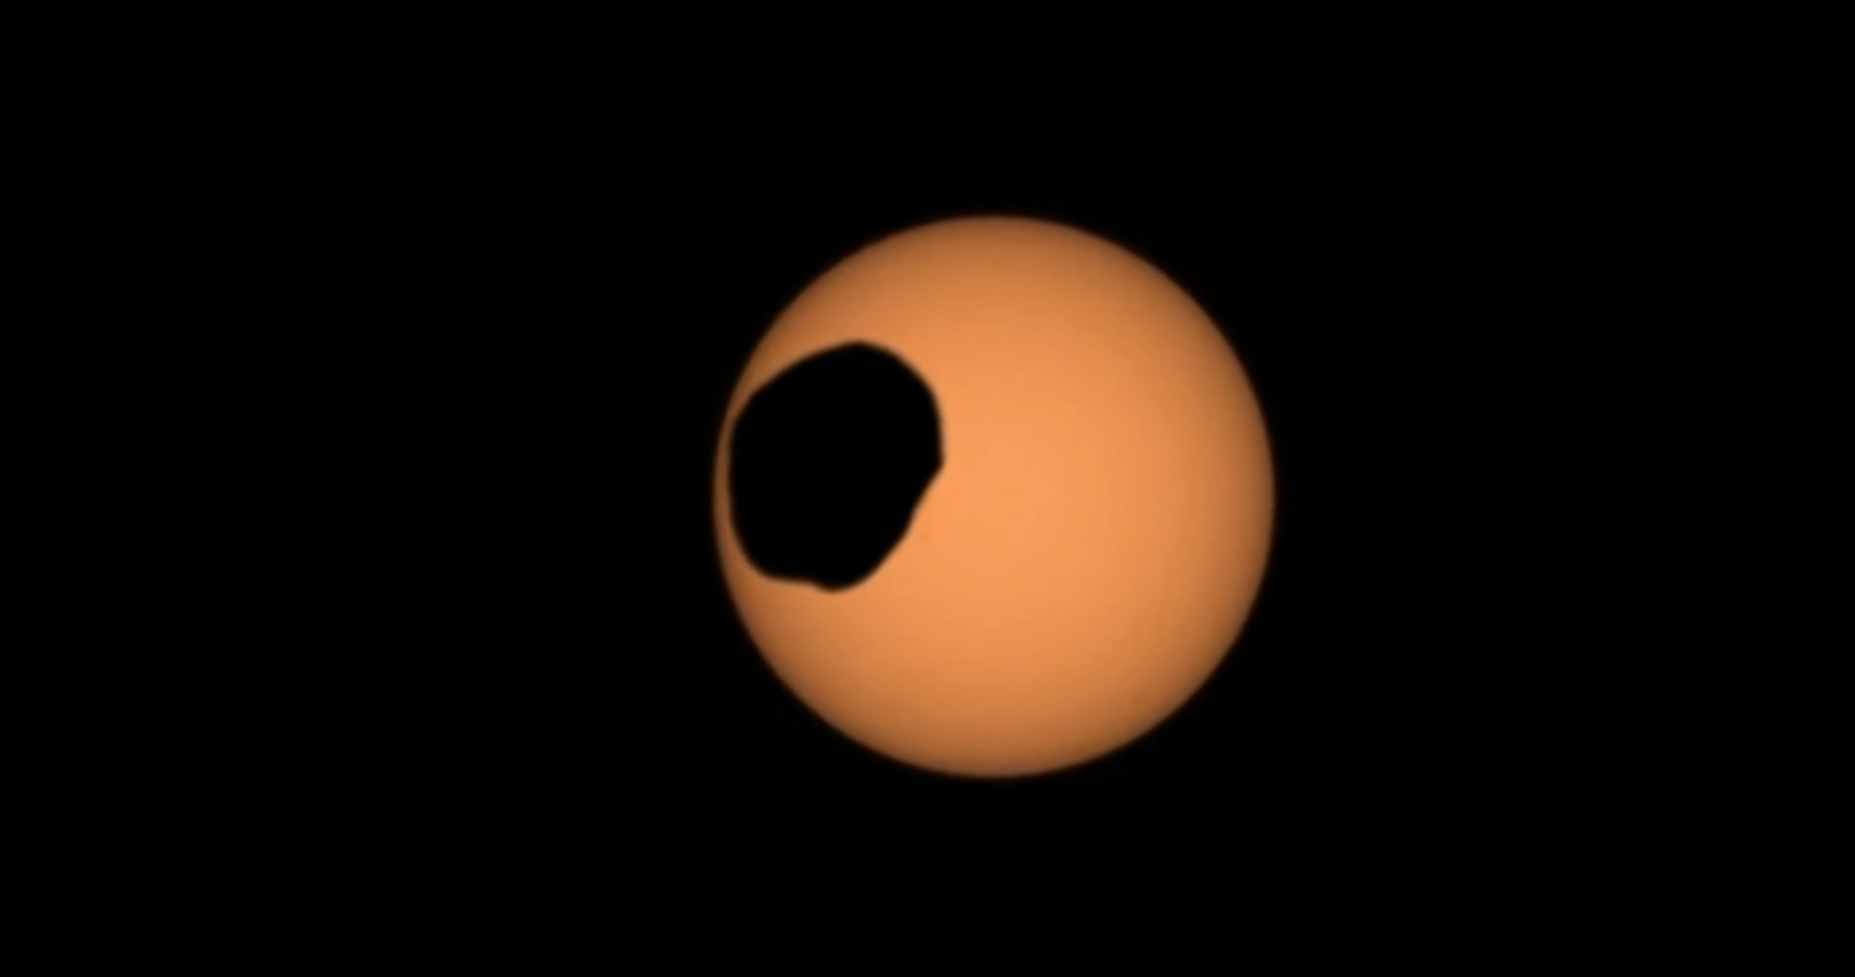

Perseverance Views a Transit of Phobos

NASA’s Perseverance Mars rover used its Mastcam-Z camera to capture the silhouette of Phobos, one of the two Martian moons, as it passed in front of the Sun on Feb. 8, 2024, the 1,056th Martian day, or sol, of the mission. This is one of several transits of Phobos that NASA’s Mars rovers have captured. By comparing the various recordings, scientists can refine their understanding of the potato-shaped moon’s orbit, learning how it’s changing. Eons from now, Phobos’ orbit is expected to eventually send the moon toward the Red Planet’s surface.

The video shows the transit as it happened in real time.

Arizona State University leads the operations of the Mastcam-Z instrument, working in collaboration with Malin Space Science Systems in San Diego, on the design, fabrication, testing, and operation of the cameras, and in collaboration with the Niels Bohr Institute of the University of Copenhagen on the design, fabrication, and testing of the calibration targets.

A key objective for Perseverance’s mission on Mars is astrobiology, including the search for signs of ancient microbial life. The rover will characterize the planet’s geology and past climate, pave the way for human exploration of the Red Planet, and be the first mission to collect and cache Martian rock and regolith (broken rock and dust).

Subsequent NASA missions, in cooperation with ESA (European Space Agency), would send spacecraft to Mars to collect these sealed samples from the surface and return them to Earth for in-depth analysis.

The Mars 2020 Perseverance mission is part of NASA’s Moon to Mars exploration approach, which includes Artemis missions to the Moon that will help prepare for human exploration of the Red Planet.

NASA’s Jet Propulsion Laboratory, which is managed for the agency by Caltech in Pasadena, California, built and manages operations of the Perseverance rover.

Space Science Institute produced this video.

Credit: NASA/JPL-Caltech/ASU/MSSS/SSI